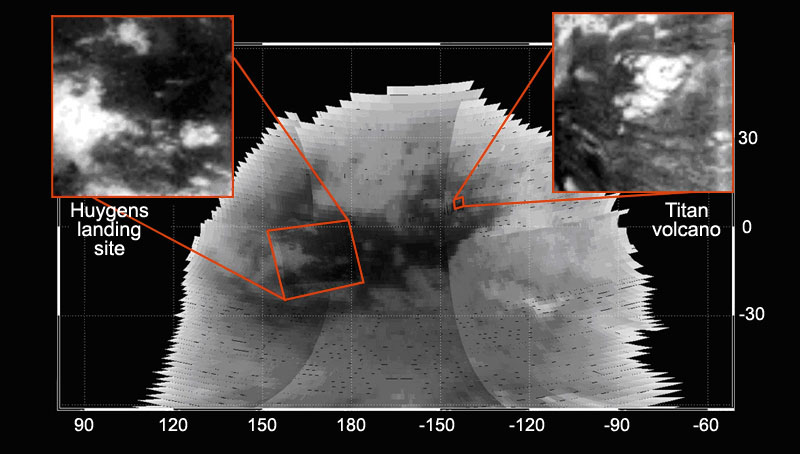

Map of Titan in Infrared

On Oct. 26, 2004, the Cassini spacecraft flew over Saturn’s moon Titan at less than 1,200 kilometers (746 miles) at closest approach. Cassini acquired several infrared images with spatial resolution ranging from a few tens of kilometers (several miles) to 2 kilometers (1.2 miles) per pixel.

The visual and infrared mapping spectrometer instrument took images from visible wavelengths to the 5.1 micron wavelength. This figure shows the mosaic obtained at the 2.03 micron wavelength. Observations are centered on the hemisphere of Titan that points away from Saturn.

The left (inset) high-resolution image is 30 kilometers (19 miles) per pixel. It shows the site where the European Space Agency’s Huygens probe successfully landed on Jan. 14, 2005. The right inset shows a circular feature that scientists think is a volcano, which may be responsible for replenishing Titan’s methane atmosphere.

Titan’s diameter is 5,151 kilometers (3,200 miles), which is larger than Jupiter’s moon Callisto and smaller than another Jovian moon, Ganymede. Callisto has a diameter of 4,806 kilometers (2,986 miles) and Ganymede is 5,268 kilometers (3,273 miles).

The Cassini-Huygens mission is a cooperative project of NASA, the European Space Agency and the Italian Space Agency. The Jet Propulsion Laboratory, a division of the California Institute of Technology in Pasadena, manages the mission for NASA’s Science Mission Directorate, Washington, D.C. The Cassini orbiter and its two onboard cameras were designed, developed and assembled at JPL. The visual and infrared mapping spectrometer team is based at the University of Arizona.

Credit: NASA/JPL/University of Arizona